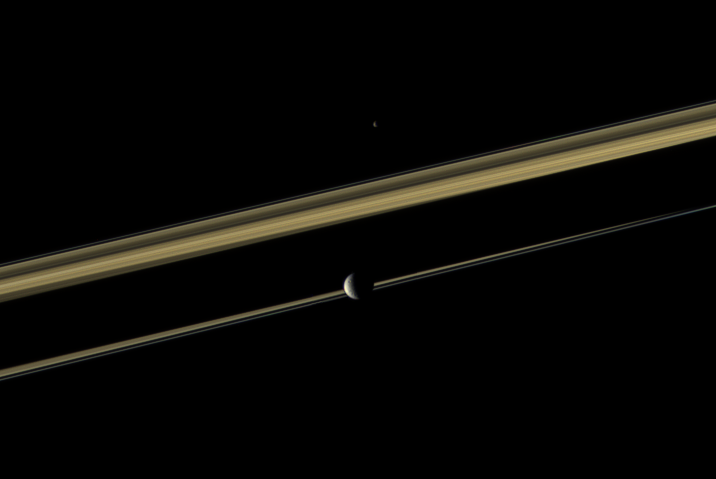

Color Between Moons

Two of Saturn’s moons straddle the planet’s rings in this color view.

Mimas (396 kilometers, or 246 miles across) is closest to the Cassini spacecraft here. Epimetheus (113 kilometers, or 70 miles across) is on the far side of the rings. Saturn’s shadow cuts across the middle of the rings. This view looks toward the sunlit side of the rings from just above the ringplane.

Images taken using red, green and blue spectral filters were combined to create this natural color view. The images were obtained with the Cassini spacecraft narrow-angle camera on Oct. 24, 2009 at a distance of approximately 2.7 million kilometers (1.7 million miles) from Epimetheus and 2.4 million kilometers (1.5 million miles) from Mimas. Scale on Mimas is 14 kilometers (9 miles) per pixel.

The Cassini-Huygens mission is a cooperative project of NASA, the European Space Agency and the Italian Space Agency. The Jet Propulsion Laboratory, a division of the California Institute of Technology in Pasadena, manages the mission for NASA’s Science Mission Directorate, Washington, D.C. The Cassini orbiter and its two onboard cameras were designed, developed and assembled at JPL. The imaging operations center is based at the Space Science Institute in Boulder, Colo.

Credit: NASA/JPL/Space Science Institute